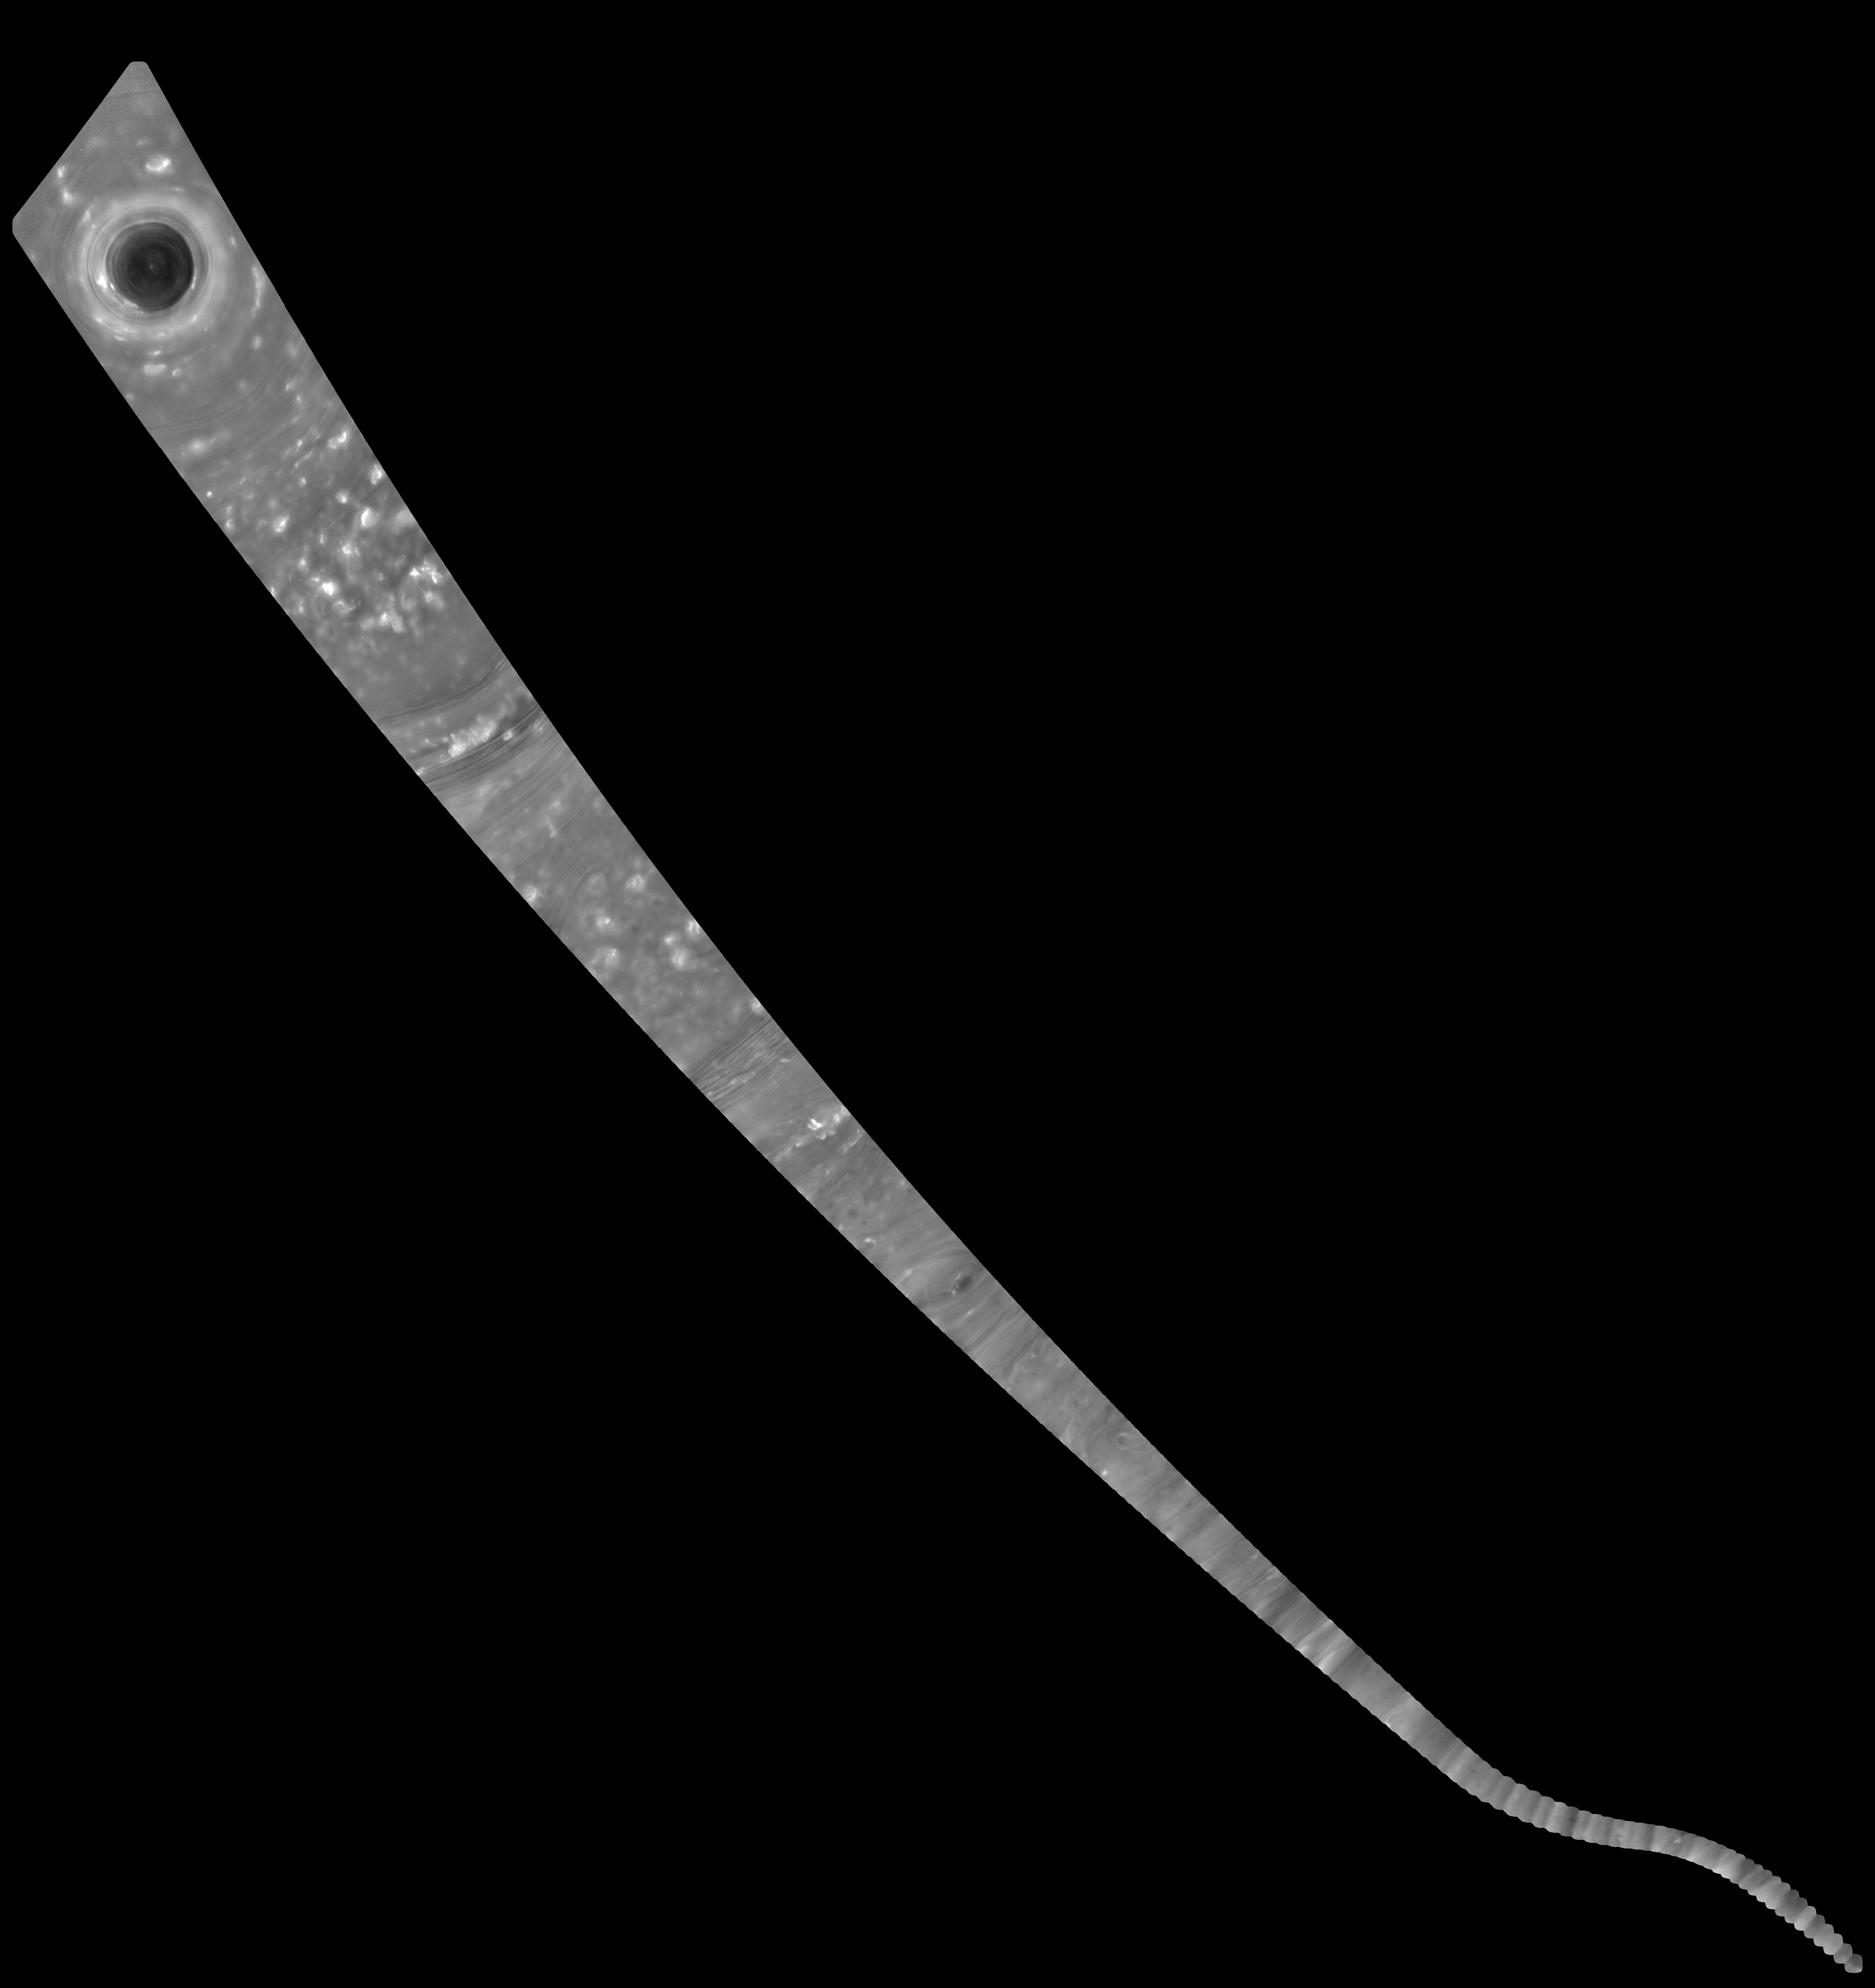

Cassini “Noodle” Mosaic of Saturn

This mosaic of images combines views captured by NASA’s Cassini spacecraft as it made the first dive of the mission’s Grand Finale on April 26, 2017. It shows a vast swath of Saturn’s atmosphere, from the north polar vortex to the boundary of the hexagon-shaped jet stream, to details in bands and swirls at middle latitudes and beyond.

The mosaic is a composite of 137 images captured as Cassini made its first dive toward the gap between Saturn and its rings. It is an update to a previously released image product (see PIA21441). In the earlier version, the images were presented as individual movie frames, whereas here, they have been combined into a single, continuous mosaic. The mosaic is presented as a still image as well as a video that pans across its length. Imaging scientists referred to this long, narrow mosaic as a “noodle” in planning the image sequence.

The first frame of the mosaic is centered on Saturn’s north pole, and the last frame is centered on a region at 18 degrees north latitude. During the dive, the spacecraft’s altitude above the clouds changed from 45,000 to 3,200 miles (72,400 to 8374 kilometers), while the image scale changed from 5.4 miles (8.7 kilometers) per pixel to 0.6 mile (1 kilometer) per pixel.

The bottom of the mosaic (near the end of the movie) has a curved shape. This is where the spacecraft rotated to point its high-gain antenna in the direction of motion as a protective measure before crossing Saturn’s ring plane.

The images in this sequence were captured in visible light using the Cassini spacecraft wide-angle camera. The original versions of these images, as sent by the spacecraft, have a size of 512 by 512 pixels. The small image size was chosen in order to allow the camera to take images quickly as Cassini sped over Saturn.

These images of the planet’s curved surface were projected onto a flat plane before being combined into a mosaic. Each image was mapped in stereographic projection centered at 55 degree north latitude.

In the movie version, the mosaic is magnified. It begins with a magnification factor of two and smoothly enlarges to a factor of four by the end.

The Cassini mission is a cooperative project of NASA, ESA (the European Space Agency) and the Italian Space Agency. The Jet Propulsion Laboratory, a division of Caltech in Pasadena, manages the mission for NASA’s Science Mission Directorate, Washington. The Cassini orbiter and its two onboard cameras were designed, developed and assembled at JPL. The imaging operations center is based at the Space Science Institute in Boulder, Colorado.

Credit: NASA/JPL-Caltech/Space Science Institute/Hampton University